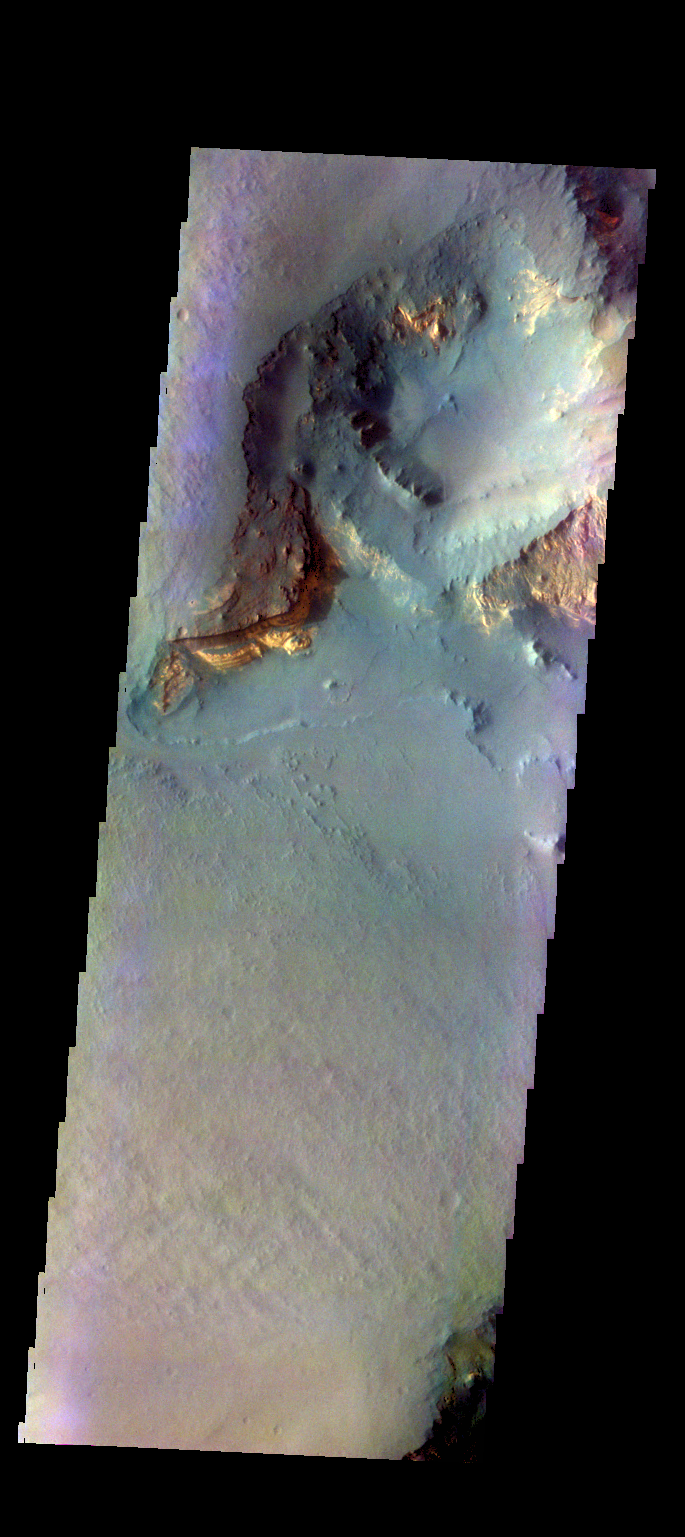

Capri Mensa – False Color

The THEMIS VIS camera contains 5 filters. The data from different filters can be combined in multiple ways to create a false color image. These false color images may reveal subtle variations of the surface not easily identified in a single band. image. Today’s false color image shows part of Capri Mensa.

Credit: NASA/JPL-Caltech/ASU